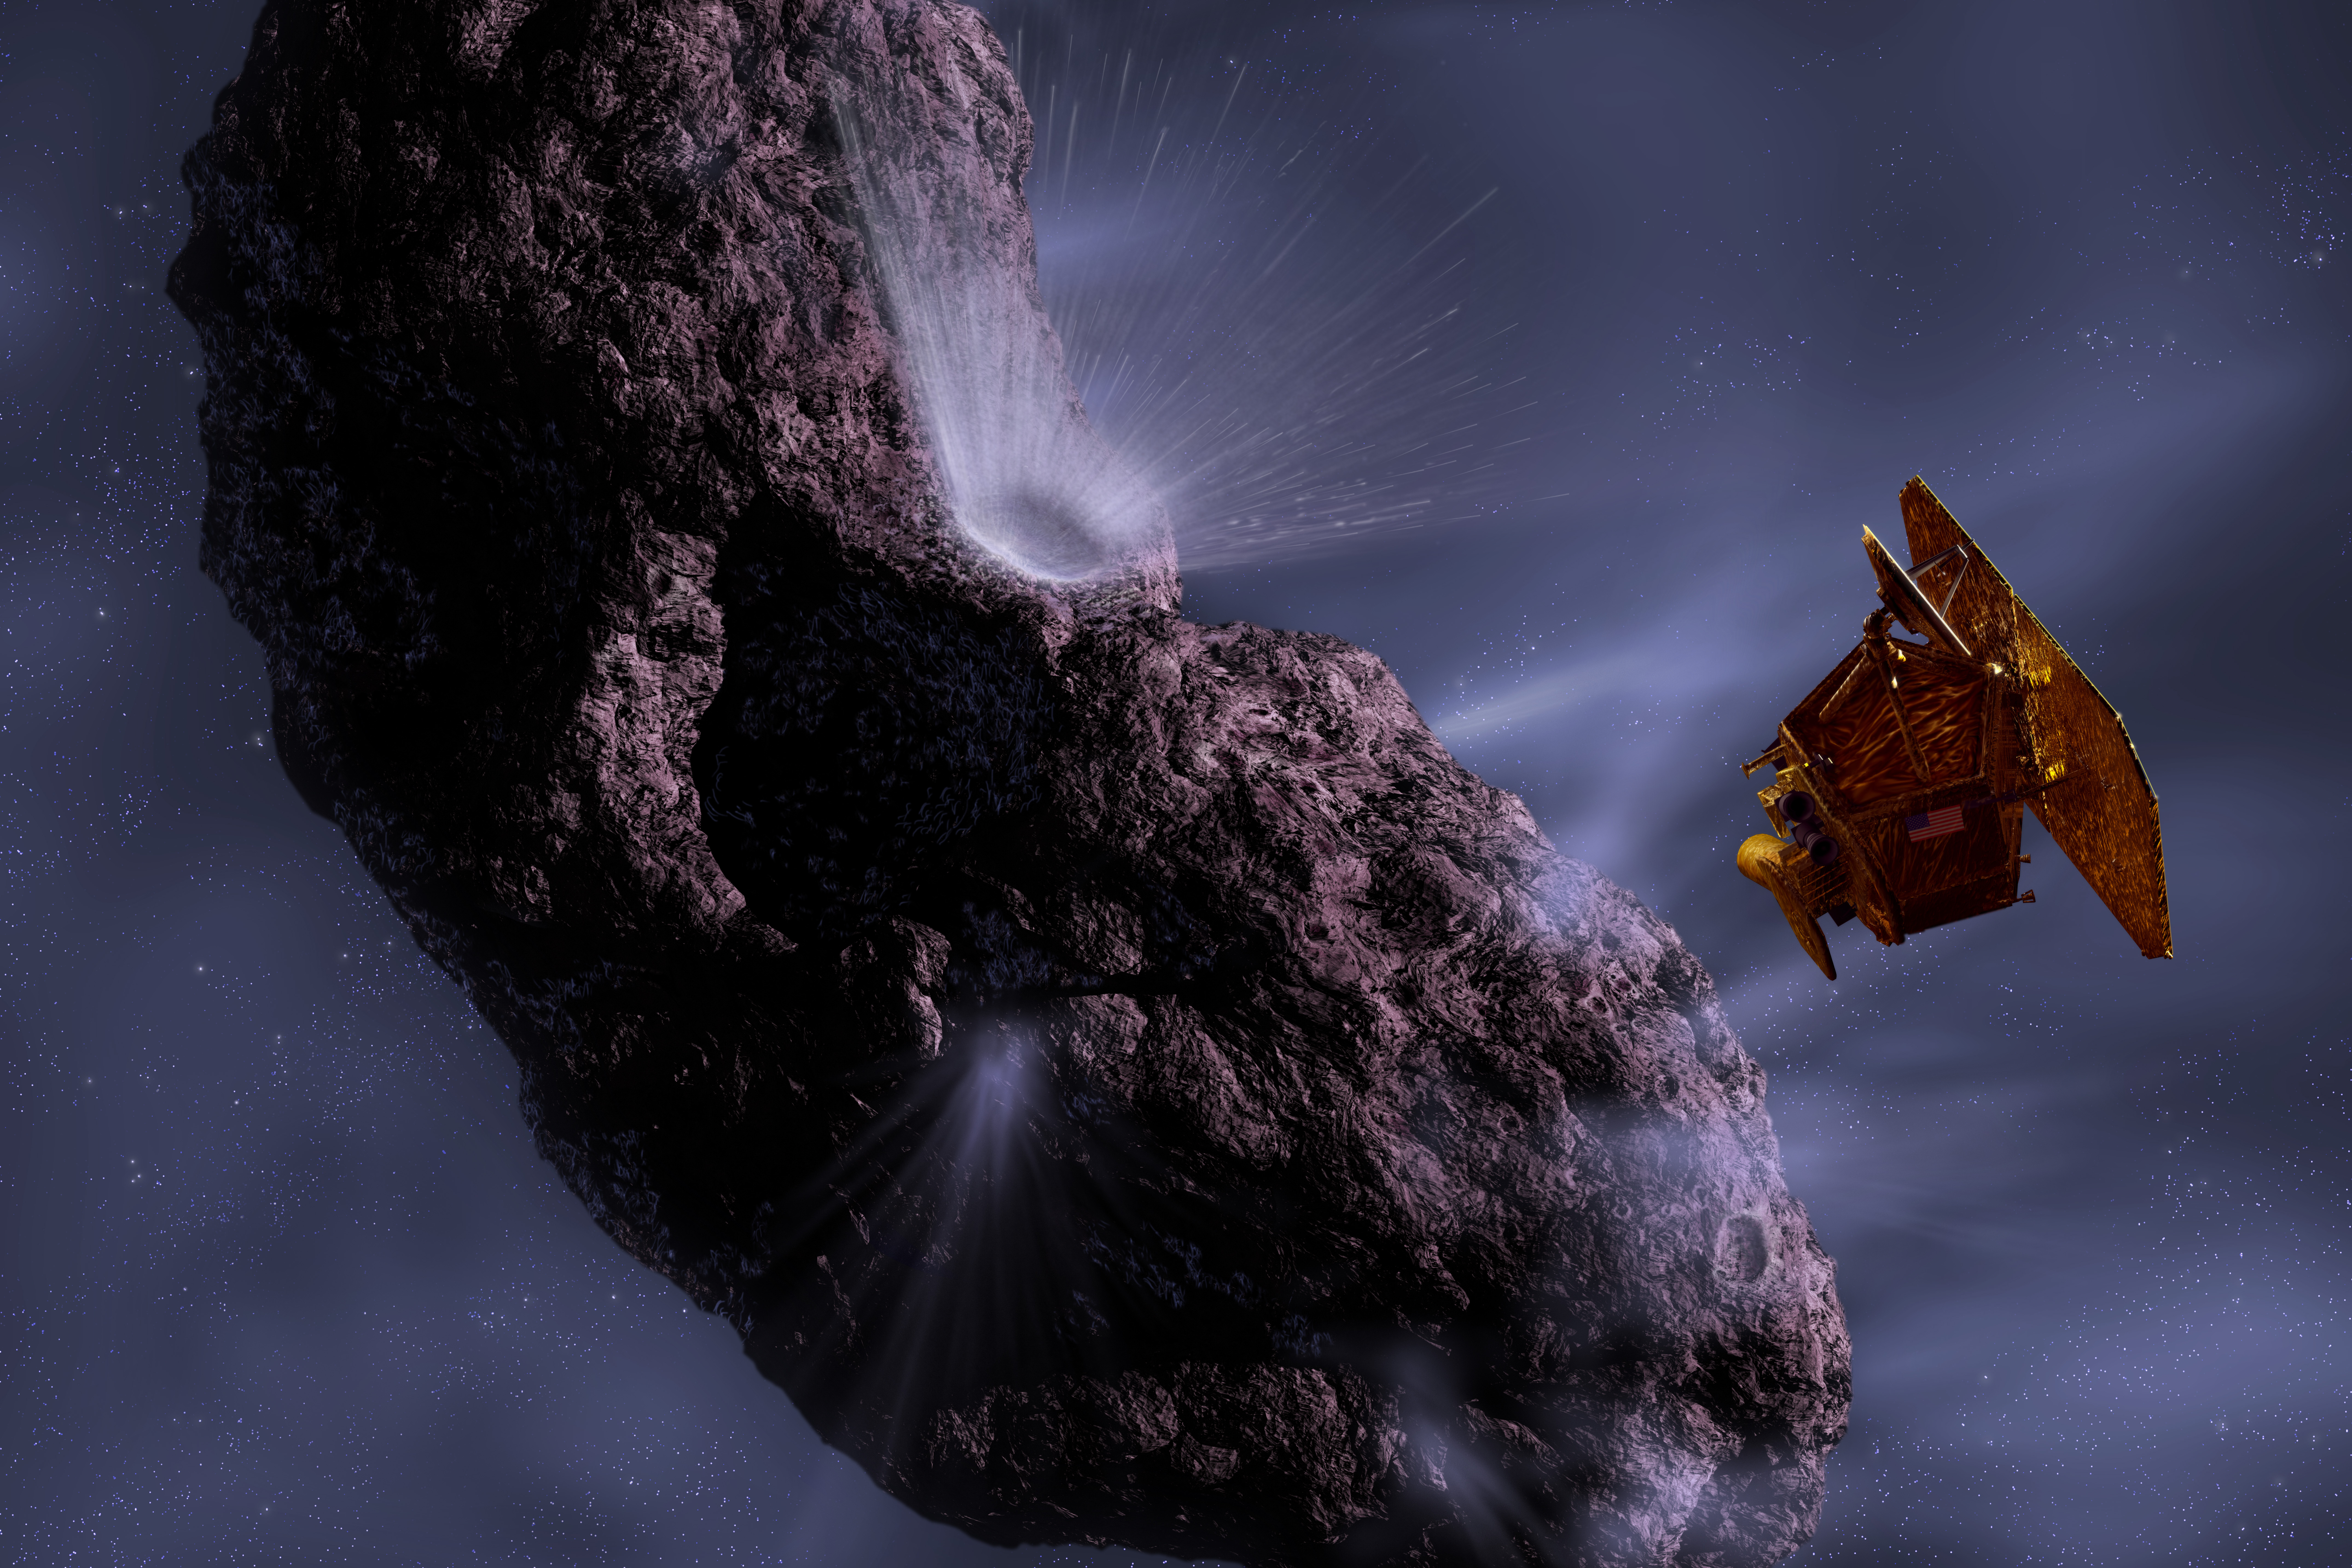

Artist’s Concept of Deep Impact’s Encounter with Comet Tempel 1

This artist’s concept gives us a look at the moment of impact and the forming of the crater.

Credit: NASA/JPL/UMD